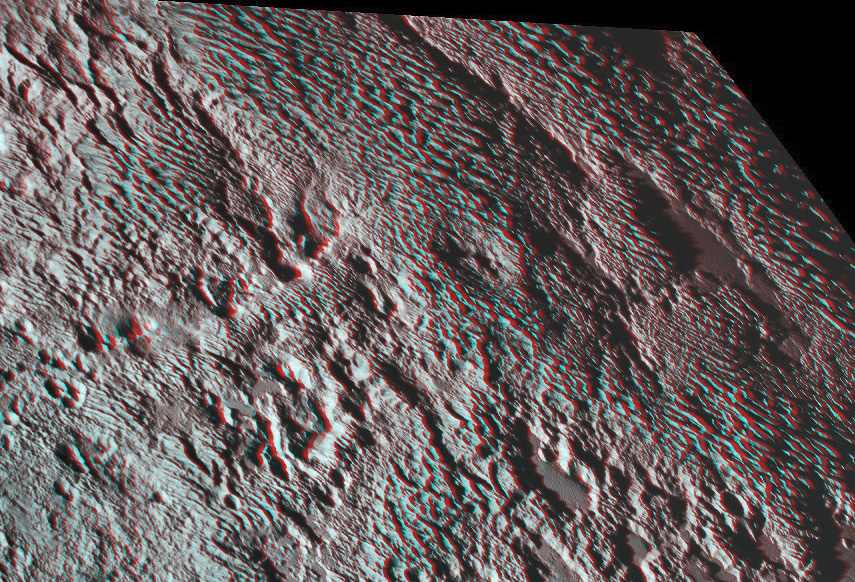

Pluto’s Bladed Terrain in 3-D

One of the strangest landforms spotted by NASA’s New Horizons spacecraft when it flew past Pluto last July was the “bladed” terrain just east of Tombaugh Regio, the informal name given to Pluto’s large heart-shaped surface feature.

The blades are the dominant feature of a broad area informally named Tartarus Dorsa. They align from north to south, reach hundreds of feet high and are typically spaced a few miles apart. This remarkable landform, unlike any other seen in our solar system, is perched on a much broader set of rounded ridges that are separated by flat valley floors.

This amazing stereo view combines two images from the Ralph/Multispectral Visible Imaging Camera (MVIC) taken about 14 minutes apart on July 14, 2015. The first was taken when New Horizons was 16,000 miles (25,000 kilometers) away from Pluto, the second when the spacecraft was 10,000 miles (about 17,000 kilometers) away. Best resolution is approximately 1,000 feet (310 meters).

The Johns Hopkins University Applied Physics Laboratory in Laurel, Maryland, designed, built, and operates the New Horizons spacecraft, and manages the mission for NASA’s Science Mission Directorate. The Southwest Research Institute, based in San Antonio, leads the science team, payload operations and encounter science planning. New Horizons is part of the New Frontiers Program managed by NASA’s Marshall Space Flight Center in Huntsville, Alabama.

Credit: NASA/Johns Hopkins University Applied Physics Laboratory/Southwest Research Institute